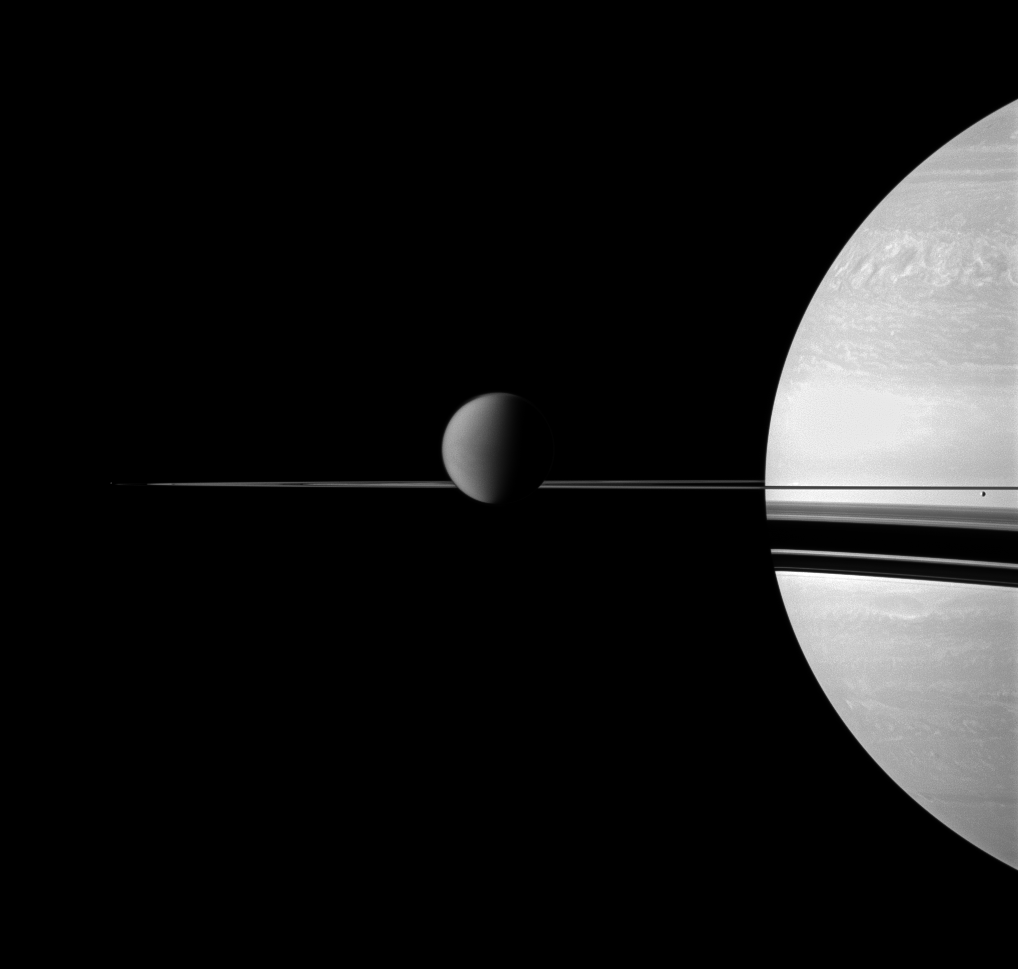

Moons Small to Large

The Cassini spacecraft views Saturn with a selection of its moons in varying sizes.

Saturn’s largest moon, Titan, is in the center of the image. Titan is 5,150 kilometers, or 3,200 miles, across. The smaller moon Enceladus (504 kilometers, or 313 miles across) is on the far right, appearing just below the rings. The tiny moon Pandora (81 kilometers, or 50 miles across) is barely detectable as a speck on the far left, beyond the thin F ring. To enhance visibility, Pandora has been brightened by a factor of two relative to the rest of the image.

This view looks toward anti-Saturn side of Titan and toward the northern, sunlit side of the rings from just above the ringplane.

The image was taken with the Cassini spacecraft wide-angle camera on Jan. 15, 2011 using a combination of polarized and spectral filters sensitive to wavelengths of near-infrared light centered at 752 nanometers. The view was acquired at a distance of approximately 844,000 kilometers (524,000 miles) from Titan and at a Sun-Titan-spacecraft, or phase, angle of 78 degrees. Image scale is 50 kilometers (31 miles) per pixel.

The Cassini-Huygens mission is a cooperative project of NASA, the European Space Agency and the Italian Space Agency. The Jet Propulsion Laboratory, a division of the California Institute of Technology in Pasadena, manages the mission for NASA’s Science Mission Directorate, Washington, D.C. The Cassini orbiter and its two onboard cameras were designed, developed and assembled at JPL. The imaging operations center is based at the Space Science Institute in Boulder, Colo.

Credit: NASA/JPL/Space Science Institute